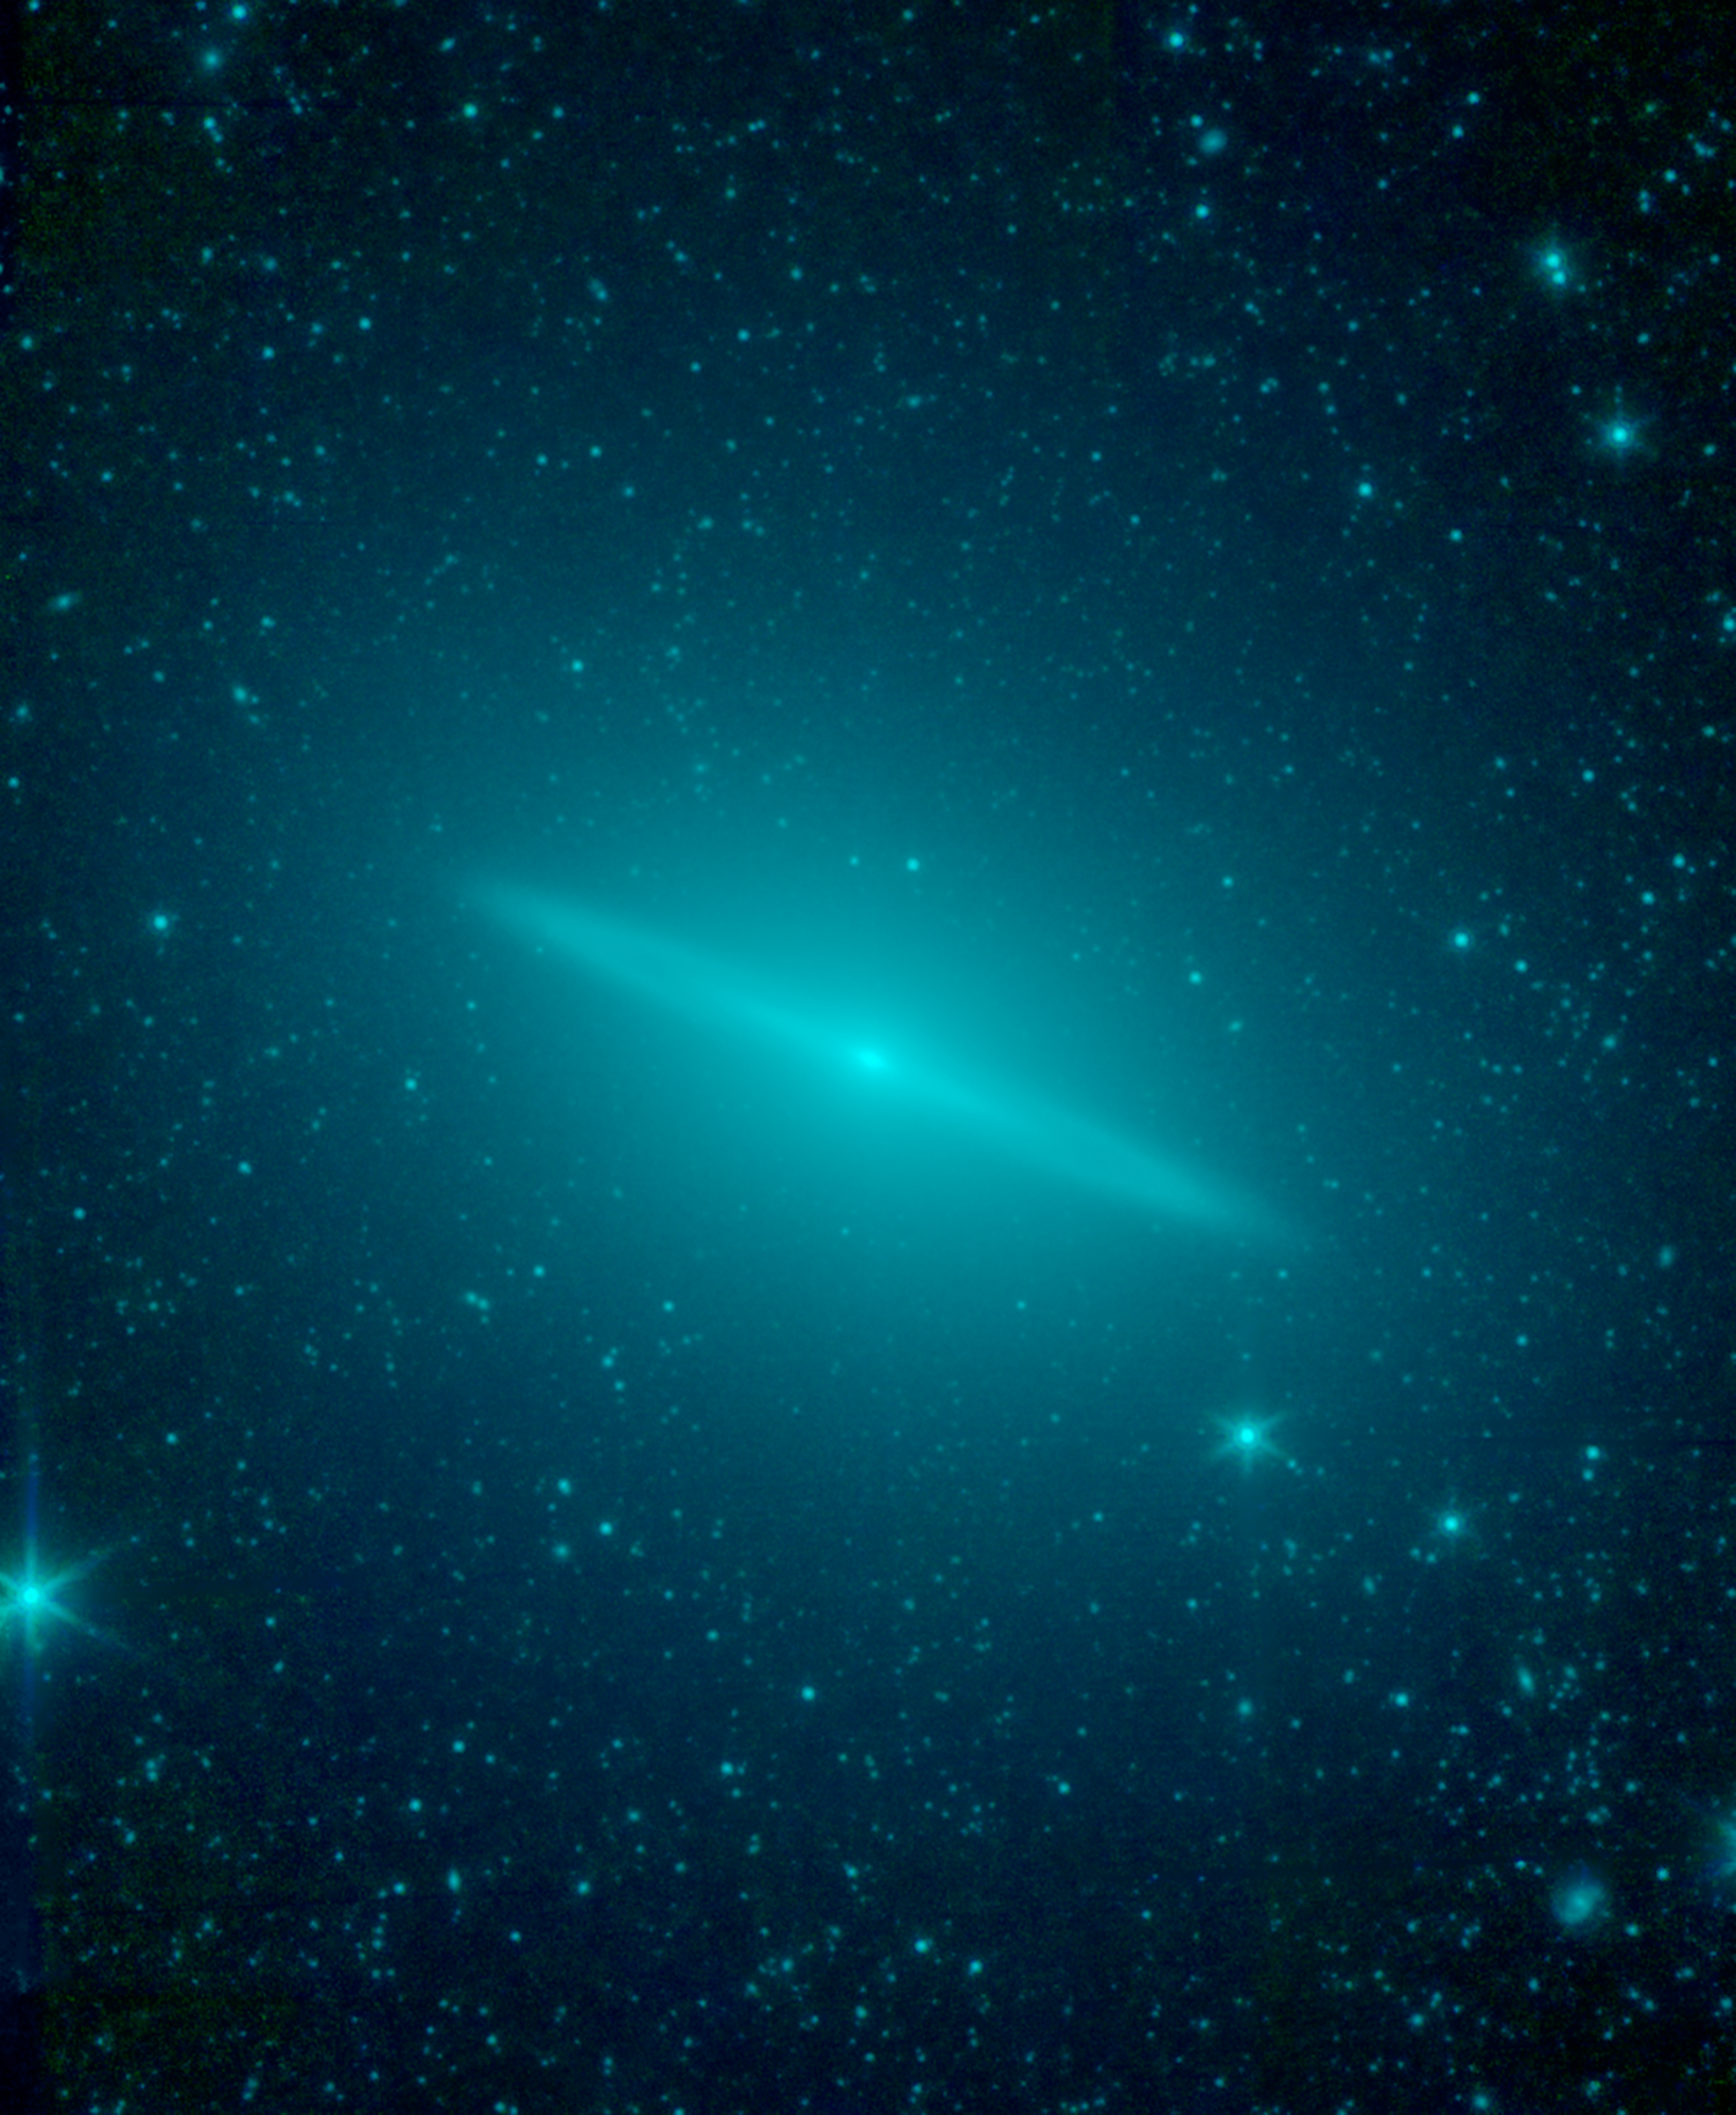

Sombrero Galaxy Not So Flat After All

New observations from NASA’s Spitzer Space Telescope reveal the Sombrero galaxy is not simply a regular flat disk galaxy of stars as previously believed, but a more round elliptical galaxy with a flat disk tucked inside. Spitzer’s infrared vision allowed astronomers to sample the entire population of the galaxy’s stars, as seen in this view in which starlight appears blue-green. The elliptical galaxy is so large that is spills beyond the edges of Spitzer’s view.

Within the elliptical is a flat disk galaxy. The disk itself shows hints of an inner, bright disk separated by a slight gap from an outer ring. The disk galaxy falls well within the bounds of the outer elliptical.

In previous images taken by visible telescopes, the galaxy’s flat disk is the most prominent feature. The overall appearance resembles a wide-brimmed hat, or sombrero, hence the galaxy’s name. Visible-light views missed the elliptical, or more round, nature of the galaxy, because the old stars dominating the elliptical structure are very dim when viewed at visible-light wavelengths. These same stars stood out when viewed in infrared light by Spitzer, allowing astronomers to re-classify the galaxy as an elliptical with a disk inside.

Infrared light of 3.5 and 4.6 microns is color-coded blue-green in this view.

NASA’s Jet Propulsion Laboratory, Pasadena, Calif., manages the Spitzer Space Telescope mission for NASA’s Science Mission Directorate, Washington. Science operations are conducted at the Spitzer Science Center at the California Institute of Technology in Pasadena. Caltech manages JPL for NASA.

Credit: NASA/JPL-Caltech